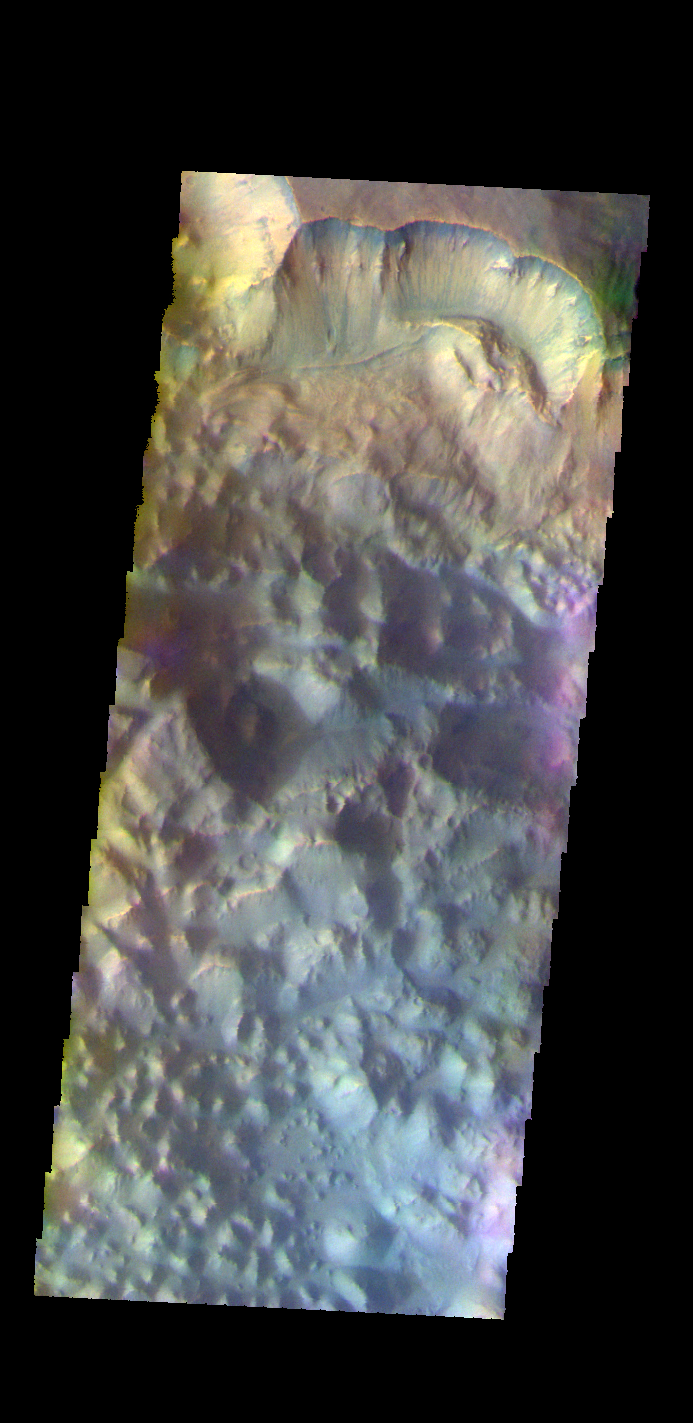

Pyrrhae Chaos – False Color

The THEMIS camera contains 5 filters. The data from different filters can be combined in multiple ways to create a false color image. These false color images may reveal subtle variations of the surface not easily identified in a single band image. Today’s false color image shows Pyrrhae Chaos.

Credit: NASA/JPL-Caltech/ASU